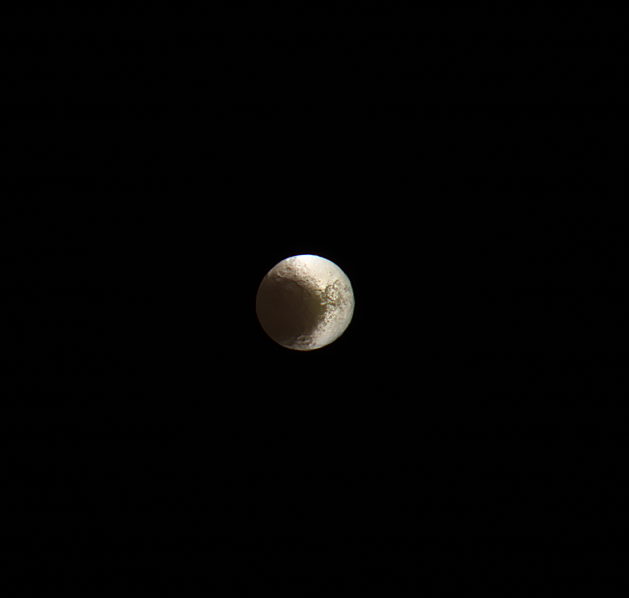

Farewell to Iapetus

Cassini bids farewell to Saturn’s yin-and-yang moon, Iapetus. This image is from the last set of observations Cassini made of this world of striking contrasts. The spacecraft helped scientists better understand Iapetus, solving a centuries-old mystery of why it should be bright on one side and dark on the other.

Cassini observations of Iapetus (914 mile or 1471 kilometers across) support the prevailing theory that led to the understanding that the dichotomy of the surface is due to a combination of infalling dust from outside of the moon followed by a migration of water ice from the darker (therefore warmer) areas to the cold, brighter surfaces. See PIA11690 for more details.

This false-color view is a composite of individual frames obtained using filters sensitive to ultraviolet (centered at 338 nanometers), green (centered at 568 nanometers) and infrared light (centered at 930 nanometers). The view has been enhanced to accentuate subtle color differences and fine-scale surface features.

This view looks toward the Saturn-facing hemisphere of Iapetus. North on Iapetus is up and rotated 12 degrees to the left.

The view was acquired on May 30, 2017, at a distance of approximately 1.5 million miles (2.5 million kilometers) from Iapetus. Image scale is 9 miles (15 kilometers) per pixel.

The Cassini mission is a cooperative project of NASA, ESA (the European Space Agency) and the Italian Space Agency. The Jet Propulsion Laboratory, a division of Caltech in Pasadena, manages the mission for NASA’s Science Mission Directorate, Washington. The Cassini orbiter and its two onboard cameras were designed, developed and assembled at JPL. The imaging operations center is based at the Space Science Institute in Boulder, Colorado.

The Cassini mission is a cooperative project of NASA, ESA (the European Space Agency) and the Italian Space Agency. The Jet Propulsion Laboratory, a division of Caltech in Pasadena, manages the mission for NASA’s Science Mission Directorate, Washington. The Cassini orbiter and its two onboard cameras were designed, developed and assembled at JPL. The imaging operations center is based at the Space Science Institute in Boulder, Colorado.

Credit: NASA/JPL-Caltech/Space Science Institute